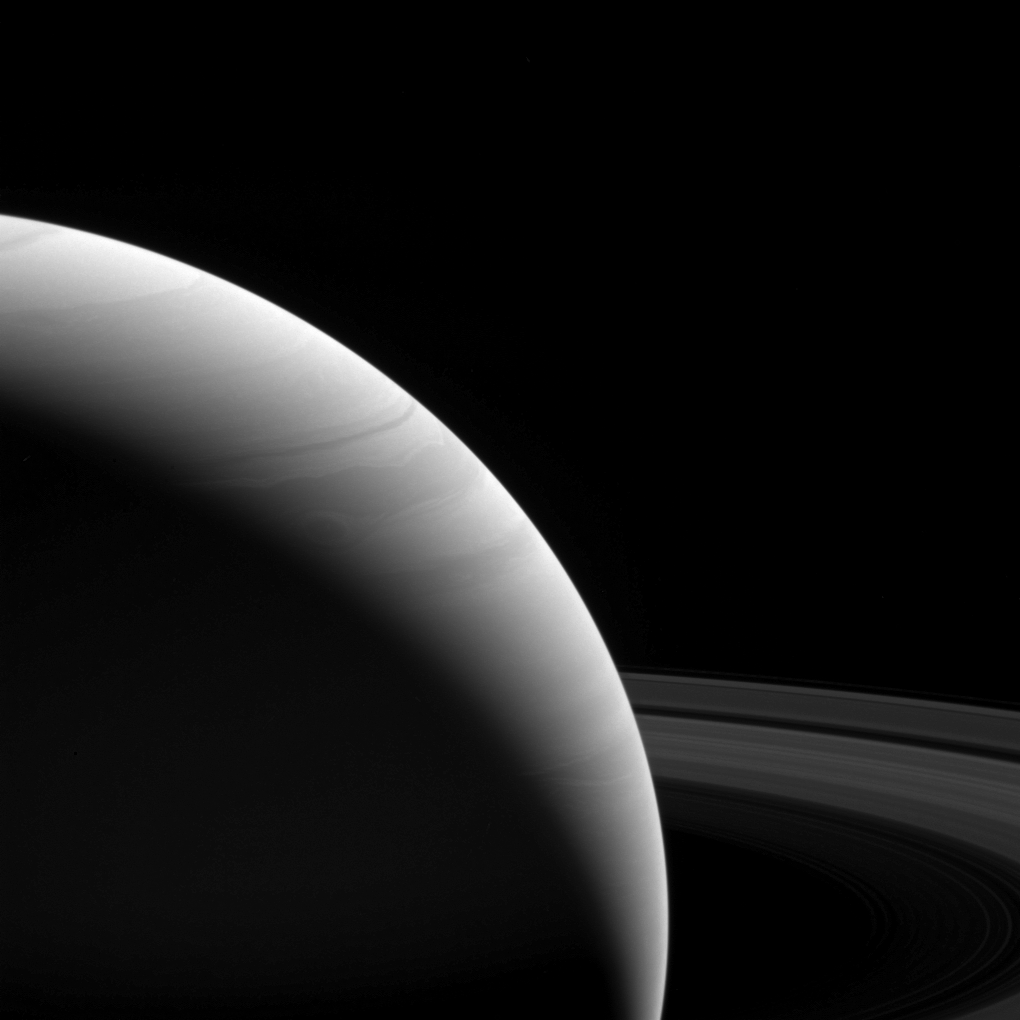

Dawn’s Early Light

The light of a new day on Saturn illuminates the planet’s wavy cloud patterns and the smooth arcs of the vast rings.

The light has traveled around 80 minutes since it left the sun’s surface by the time it reaches Saturn. The illumination it provides is feeble; Earth gets 100 times the intensity since it’s roughly ten times closer to the sun. Yet compared to the deep blackness of space, everything at Saturn still shines bright in the sunlight, be it direct or reflected.

This view looks toward the sunlit side of the rings from about 10 degrees above the ring plane. The image was taken with the Cassini spacecraft wide-angle camera on Feb. 25, 2017 using a spectral filter which preferentially admits wavelengths of near-infrared light centered at 939 nanometers.

The view was obtained at a distance of approximately 762,000 miles (1.23 million kilometers) from Saturn. Image scale is 45 miles (73 kilometers) per pixel.

The Cassini mission is a cooperative project of NASA, ESA (the European Space Agency) and the Italian Space Agency. The Jet Propulsion Laboratory, a division of the California Institute of Technology in Pasadena, manages the mission for NASA’s Science Mission Directorate, Washington. The Cassini orbiter and its two onboard cameras were designed, developed and assembled at JPL. The imaging operations center is based at the Space Science Institute in Boulder, Colorado.

Credit: NASA/JPL-Caltech/Space Science Institute